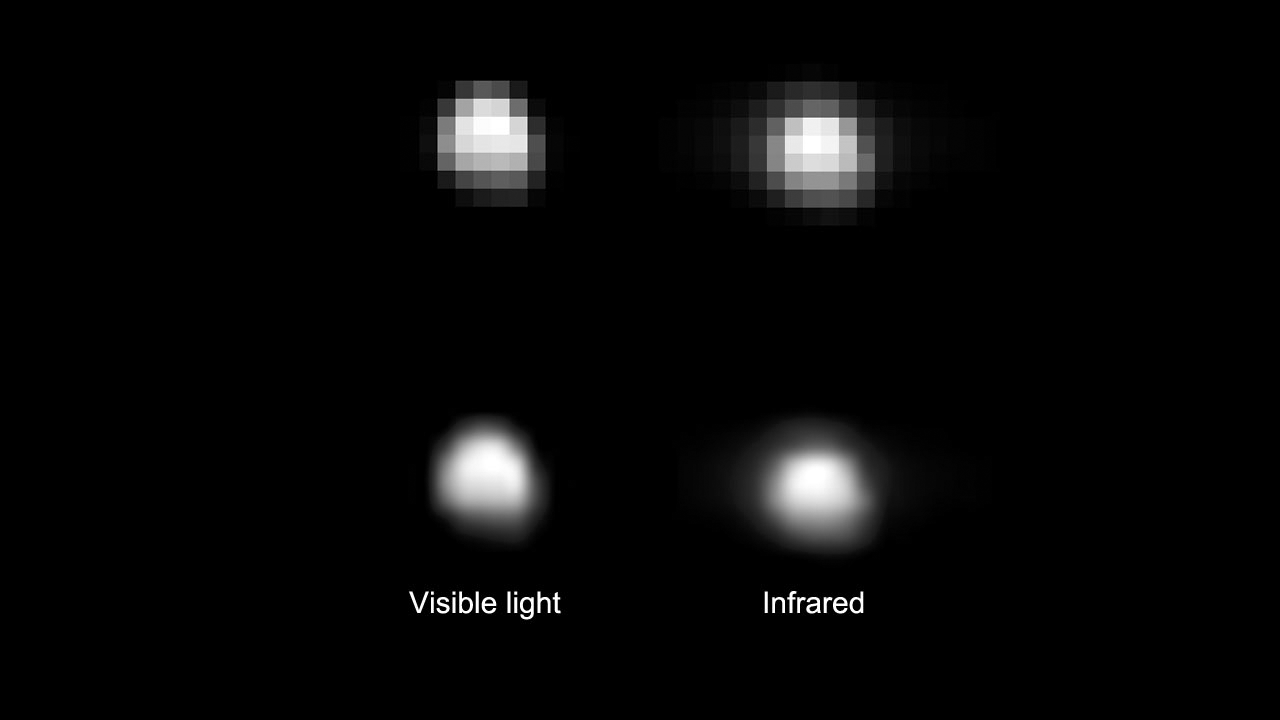

Vesta in Spectrometer View

On June 8, 2011, the visible and infrared mapping spectrometer aboard NASA’s Dawn spacecraft captured the instrument’s first images of Vesta that are larger than a few pixels, from a distance of about 218,000 miles (351,000 kilometers). The images were taken for calibration purposes.

Images obtained in the visible part of the light spectrum, at about 0.55 microns in wavelength, appear on the left. Images obtained in the infrared spectrum, at around 3 microns in wavelength, appear on the right. The spatial resolution of these images is about 60 miles (90 kilometers) per pixel.

The visible and infrared mapping spectrometer will be able to provide images of Vesta in 432 wavelengths, which will help scientists determine the composition of Vesta.

The Dawn mission is managed by NASA’s Jet Propulsion Laboratory in Pasadena, Calif., for the agency’s Science Mission Directorate in Washington. Dawn is a project of the directorate’s Discovery Program, managed by NASA’s Marshall Space Flight Center in Huntsville, Ala. UCLA is responsible for overall Dawn mission science. Orbital Sciences Corp. of Dulles, Va., designed and built the Dawn spacecraft. Dawn’s visible and infrared mapping spectrometer was provided by the Italian Space Agency and is managed by Italy’s National Institute for Astrophysics, in collaboration with Selex Galileo, where it was built.

Credit: NASA/JPL-Caltech/UCLA/ASI/INAF